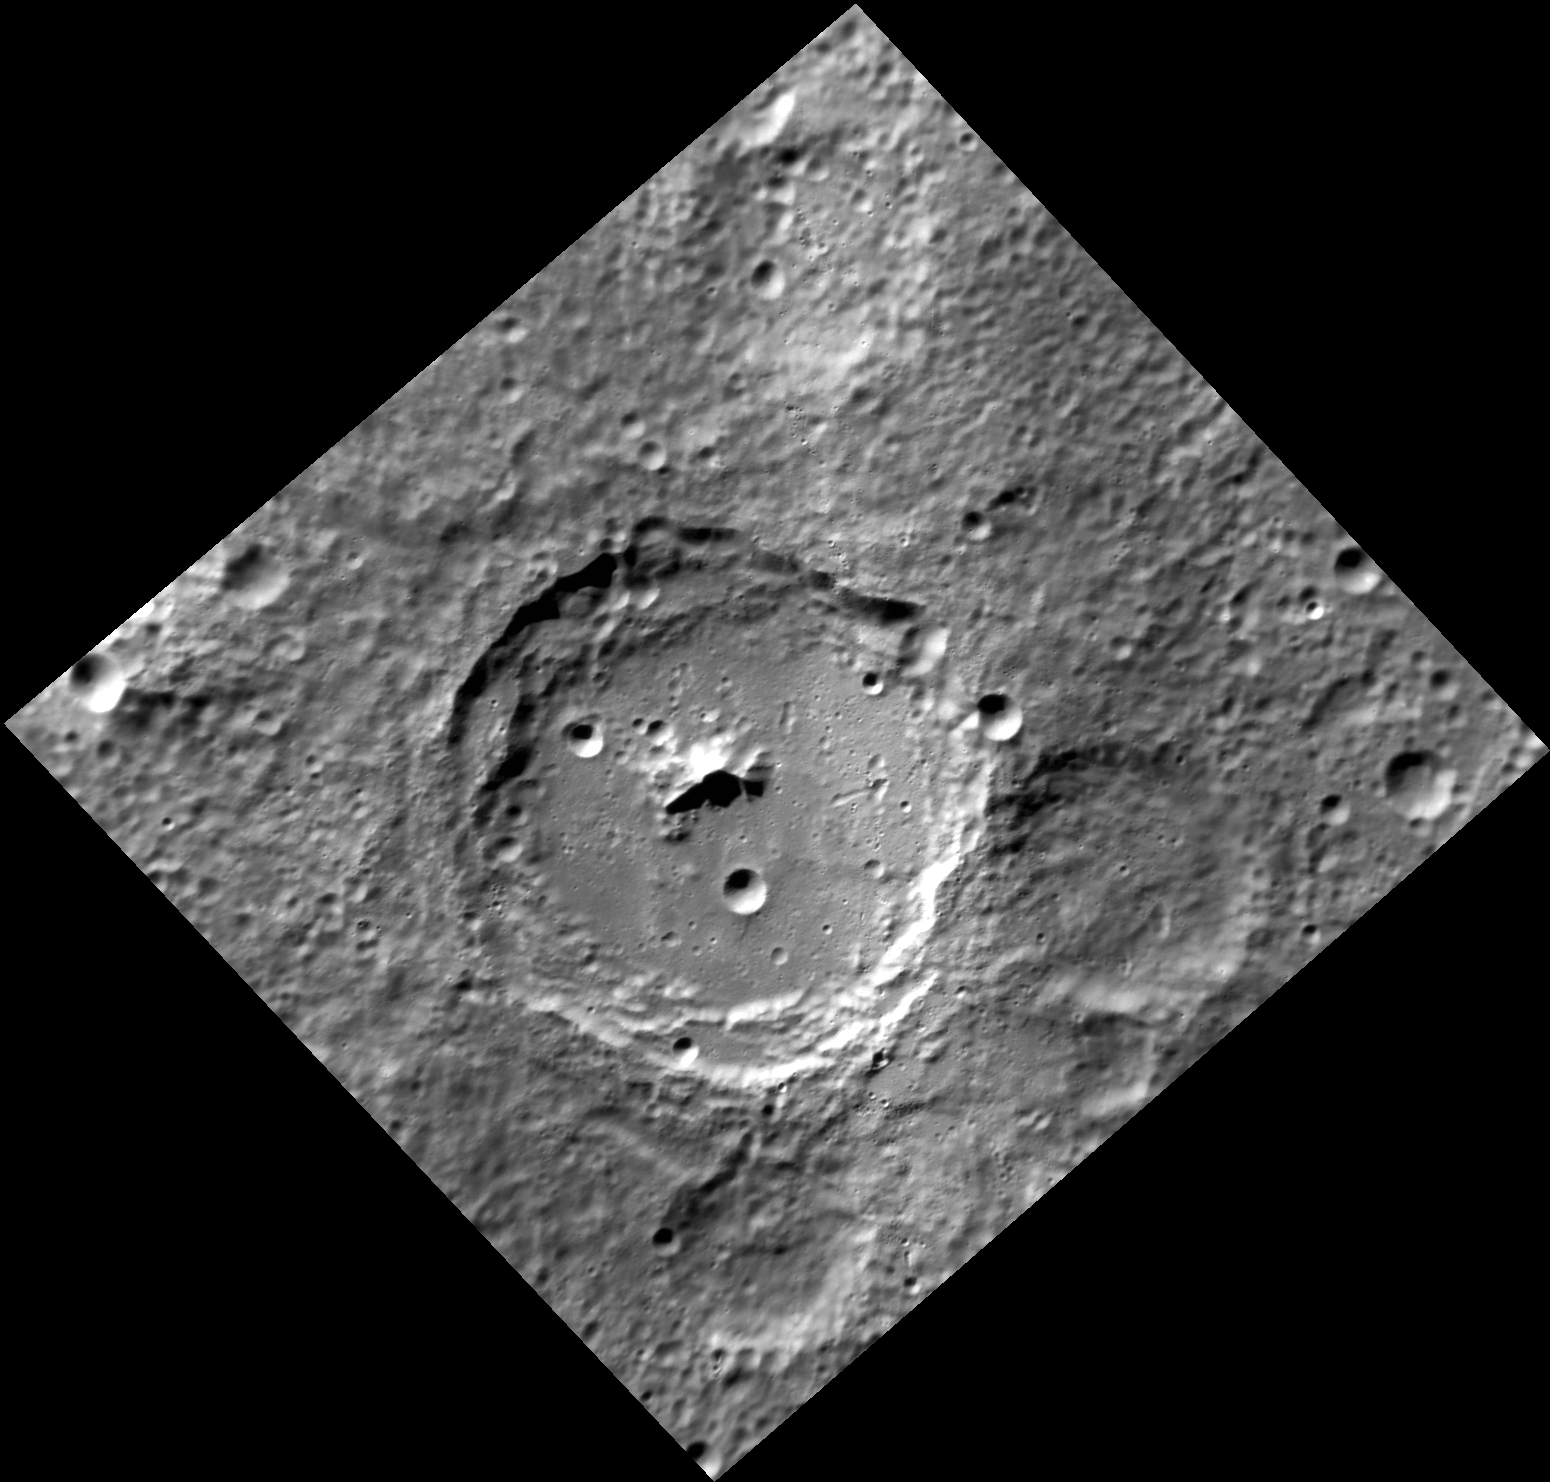

Verlaine Shot Rimbaud

Presented here is a fine view of the 75-km diameter crater Rimbaud. Arthur Rimbaud was a French poet who lived from 1854 to 1891. He had a stormy relationship with Paul Verlaine, a symbolist poet. In Brussels in 1873, Verlaine shot Rimbaud, wounding him in the wrist. No crater named Verlaine exists on Mercury. A Verlaine crater on Mars was named for a town in France. Crossing the eastern floor and wall of Rimbaud from south to north is a ray from crater Han Kan.

This image was acquired as a targeted set of stereo images. Targeted stereo observations are acquired at resolutions much higher than that of the 200-meter/pixel stereo base map. These targets acquired with the NAC enable the detailed topography of Mercury’s surface to be determined for a local area of interest.

Date acquired: November 12, 2013
Image Mission Elapsed Time (MET): 26596630
Image ID: 5185060
Instrument: Narrow Angle Camera (NAC) of the Mercury Dual Imaging System (MDIS)
Center Latitude: -63.38°
Center Longitude: 211.7° E
Resolution: 147 meters/pixel
Scale: Rimbaud crater is about 75 km (46.5 mi.) across.
Incidence Angle: 67.4°
Emission Angle: 22.9°
Phase Angle: 71.8°

The MESSENGER spacecraft is the first ever to orbit the planet Mercury, and the spacecraft’s seven scientific instruments and radio science investigation are unraveling the history and evolution of the Solar System’s innermost planet. MESSENGER acquired over 150,000 images and extensive other data sets. MESSENGER is capable of continuing orbital operations until early 2015.

For information regarding the use of images, see the MESSENGER image use policy.

Credit: NASA/Johns Hopkins University Applied Physics Laboratory/Carnegie Institution of Washington